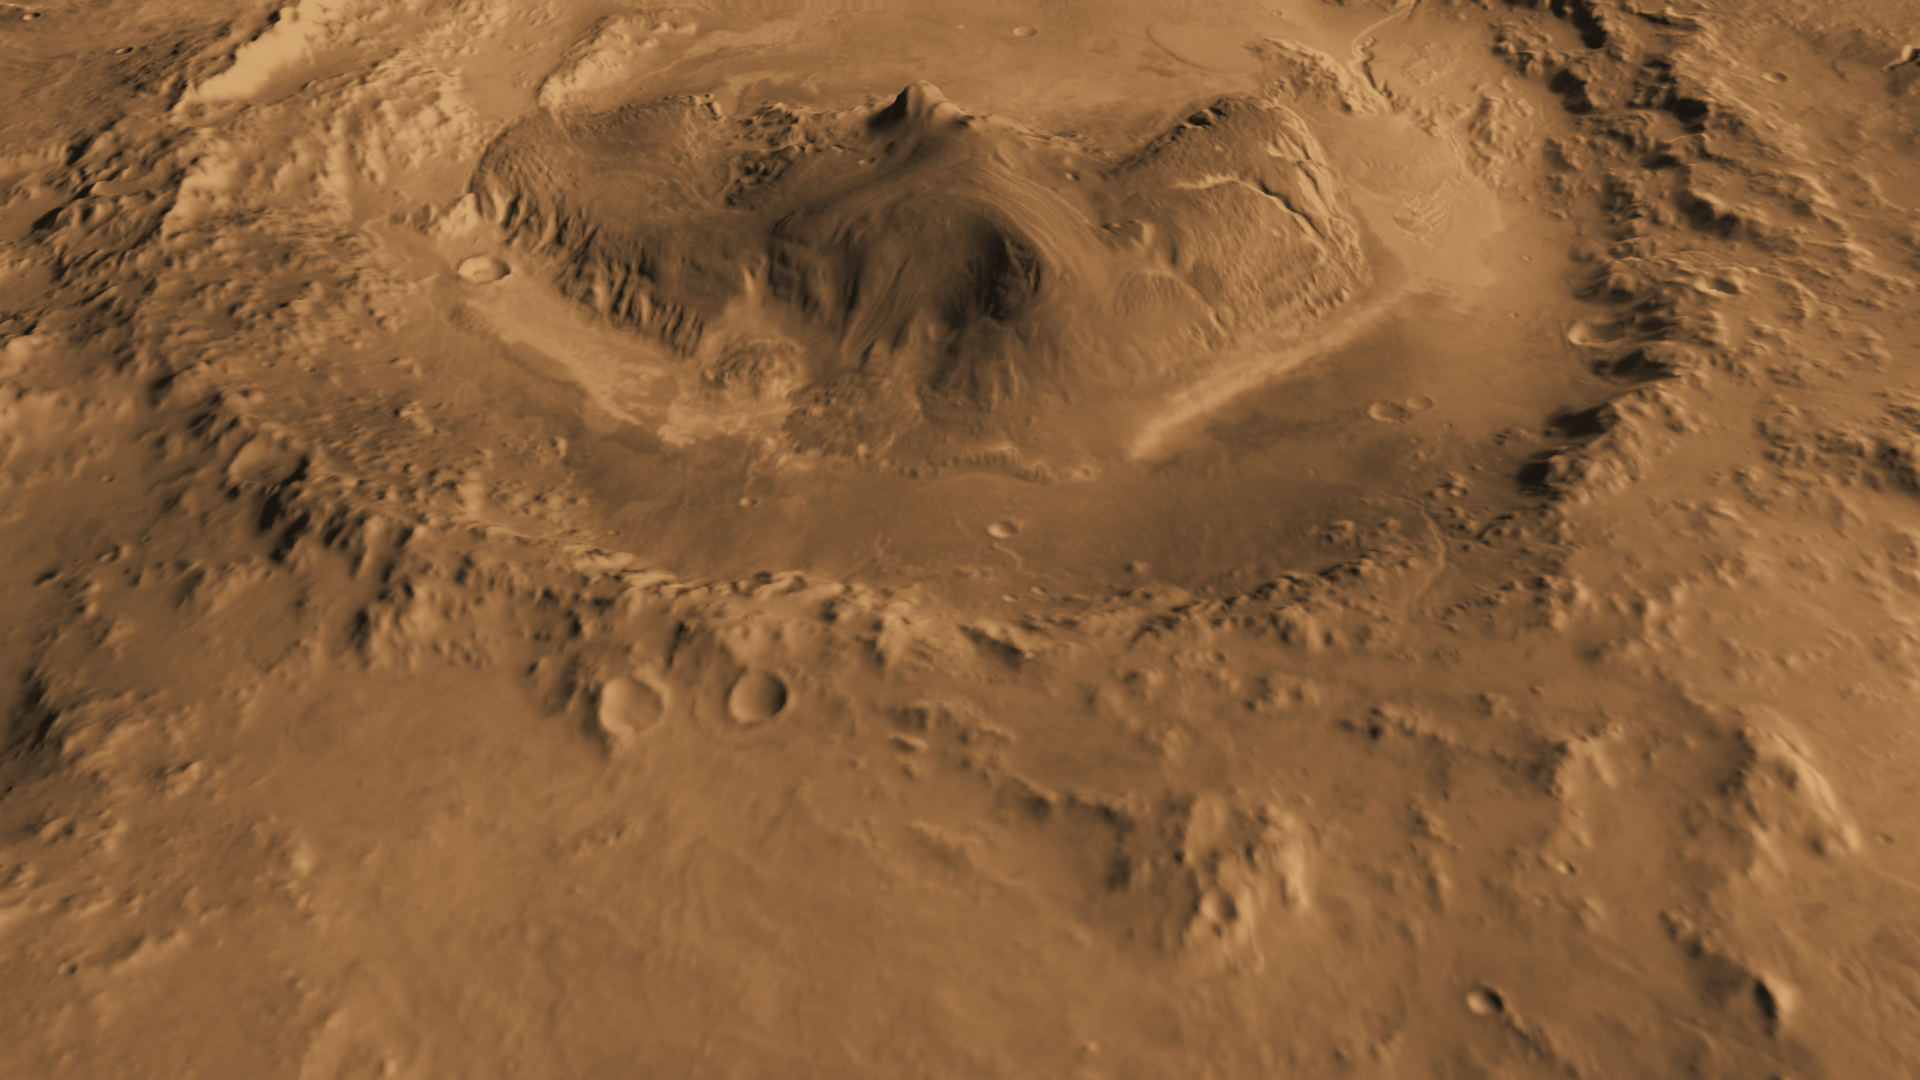

Oblique view of Gale Crater from the North

Ellipsed Image

This computer-generated view based on multiple orbital observations shows Mars’ Gale crater as if seen from an aircraft north of the crater.

NASA is considering Gale as a possible landing site for the Mars Science Laboratory mission. If the site is selected, the mission’s rover would be placed on the ground in a northern portion of Gale crater in August 2012.

Gale crater is 96 miles (154 kilometers) in diameter and holds a layered mountain rising about 3 miles (5 kilometers) above the crater floor. The superimposed ellipse (Figure 1) indicates the candidate landing area, 12.4 miles (20 kilometers) by 15.5 miles (25 kilometers). The portion of the crater within the landing area has an alluvial fan likely formed by water-carried sediments. The lower layers of the nearby mountain — within driving distance for Curiosity — contain minerals indicating a wet history. The candidate landing site is at 4.5 degrees south latitude, 137.4 degrees east longitude.

This view was created using visible-light imaging by the Thermal Emission Imaging System camera on NASA’s Mars Odyssey orbiter and three-dimensional information from the Mars Orbiter Laser Altimeter, which flew on NASA’s Mars Global Surveyor orbiter. Color information is generalized from color imaging of portions of the scene by the High Resolution Imaging Science Experiment camera on NASA’s Mars Reconnaissance Orbiter. The vertical dimension is not exaggerated.

The Mars Science Laboratory spacecraft is being prepared for launch during the period Nov. 25 to Dec. 18, 2011. In a prime mission lasting one Martian year — nearly two Earth years — after landing, researchers will use the rover’s tools to study whether the landing region has had environmental conditions favorable for supporting microbial life and for preserving clues about whether life existed.

NASA’s Jet Propulsion Laboratory, a division of the California Institute of Technology in Pasadena, manages the Mars Science Laboratory Project for NASA’s Science Mission Directorate in Washington.

Arizona State University, Tempe, operates the Thermal Emission Imaging System. The Mars Orbiter Laser Altimeter was operated by NASA Goddard Space Flight Center, Greenbelt, Md. The University of Arizona, Tucson, operates the High Resolution Science Imaging Experiment. JPL manages Mars Odyssey and Mars Reconnaissance Orbiter for NASA’s Science Mission Directorate.

Credit: NASA/JPL-Caltech/ASU/UA